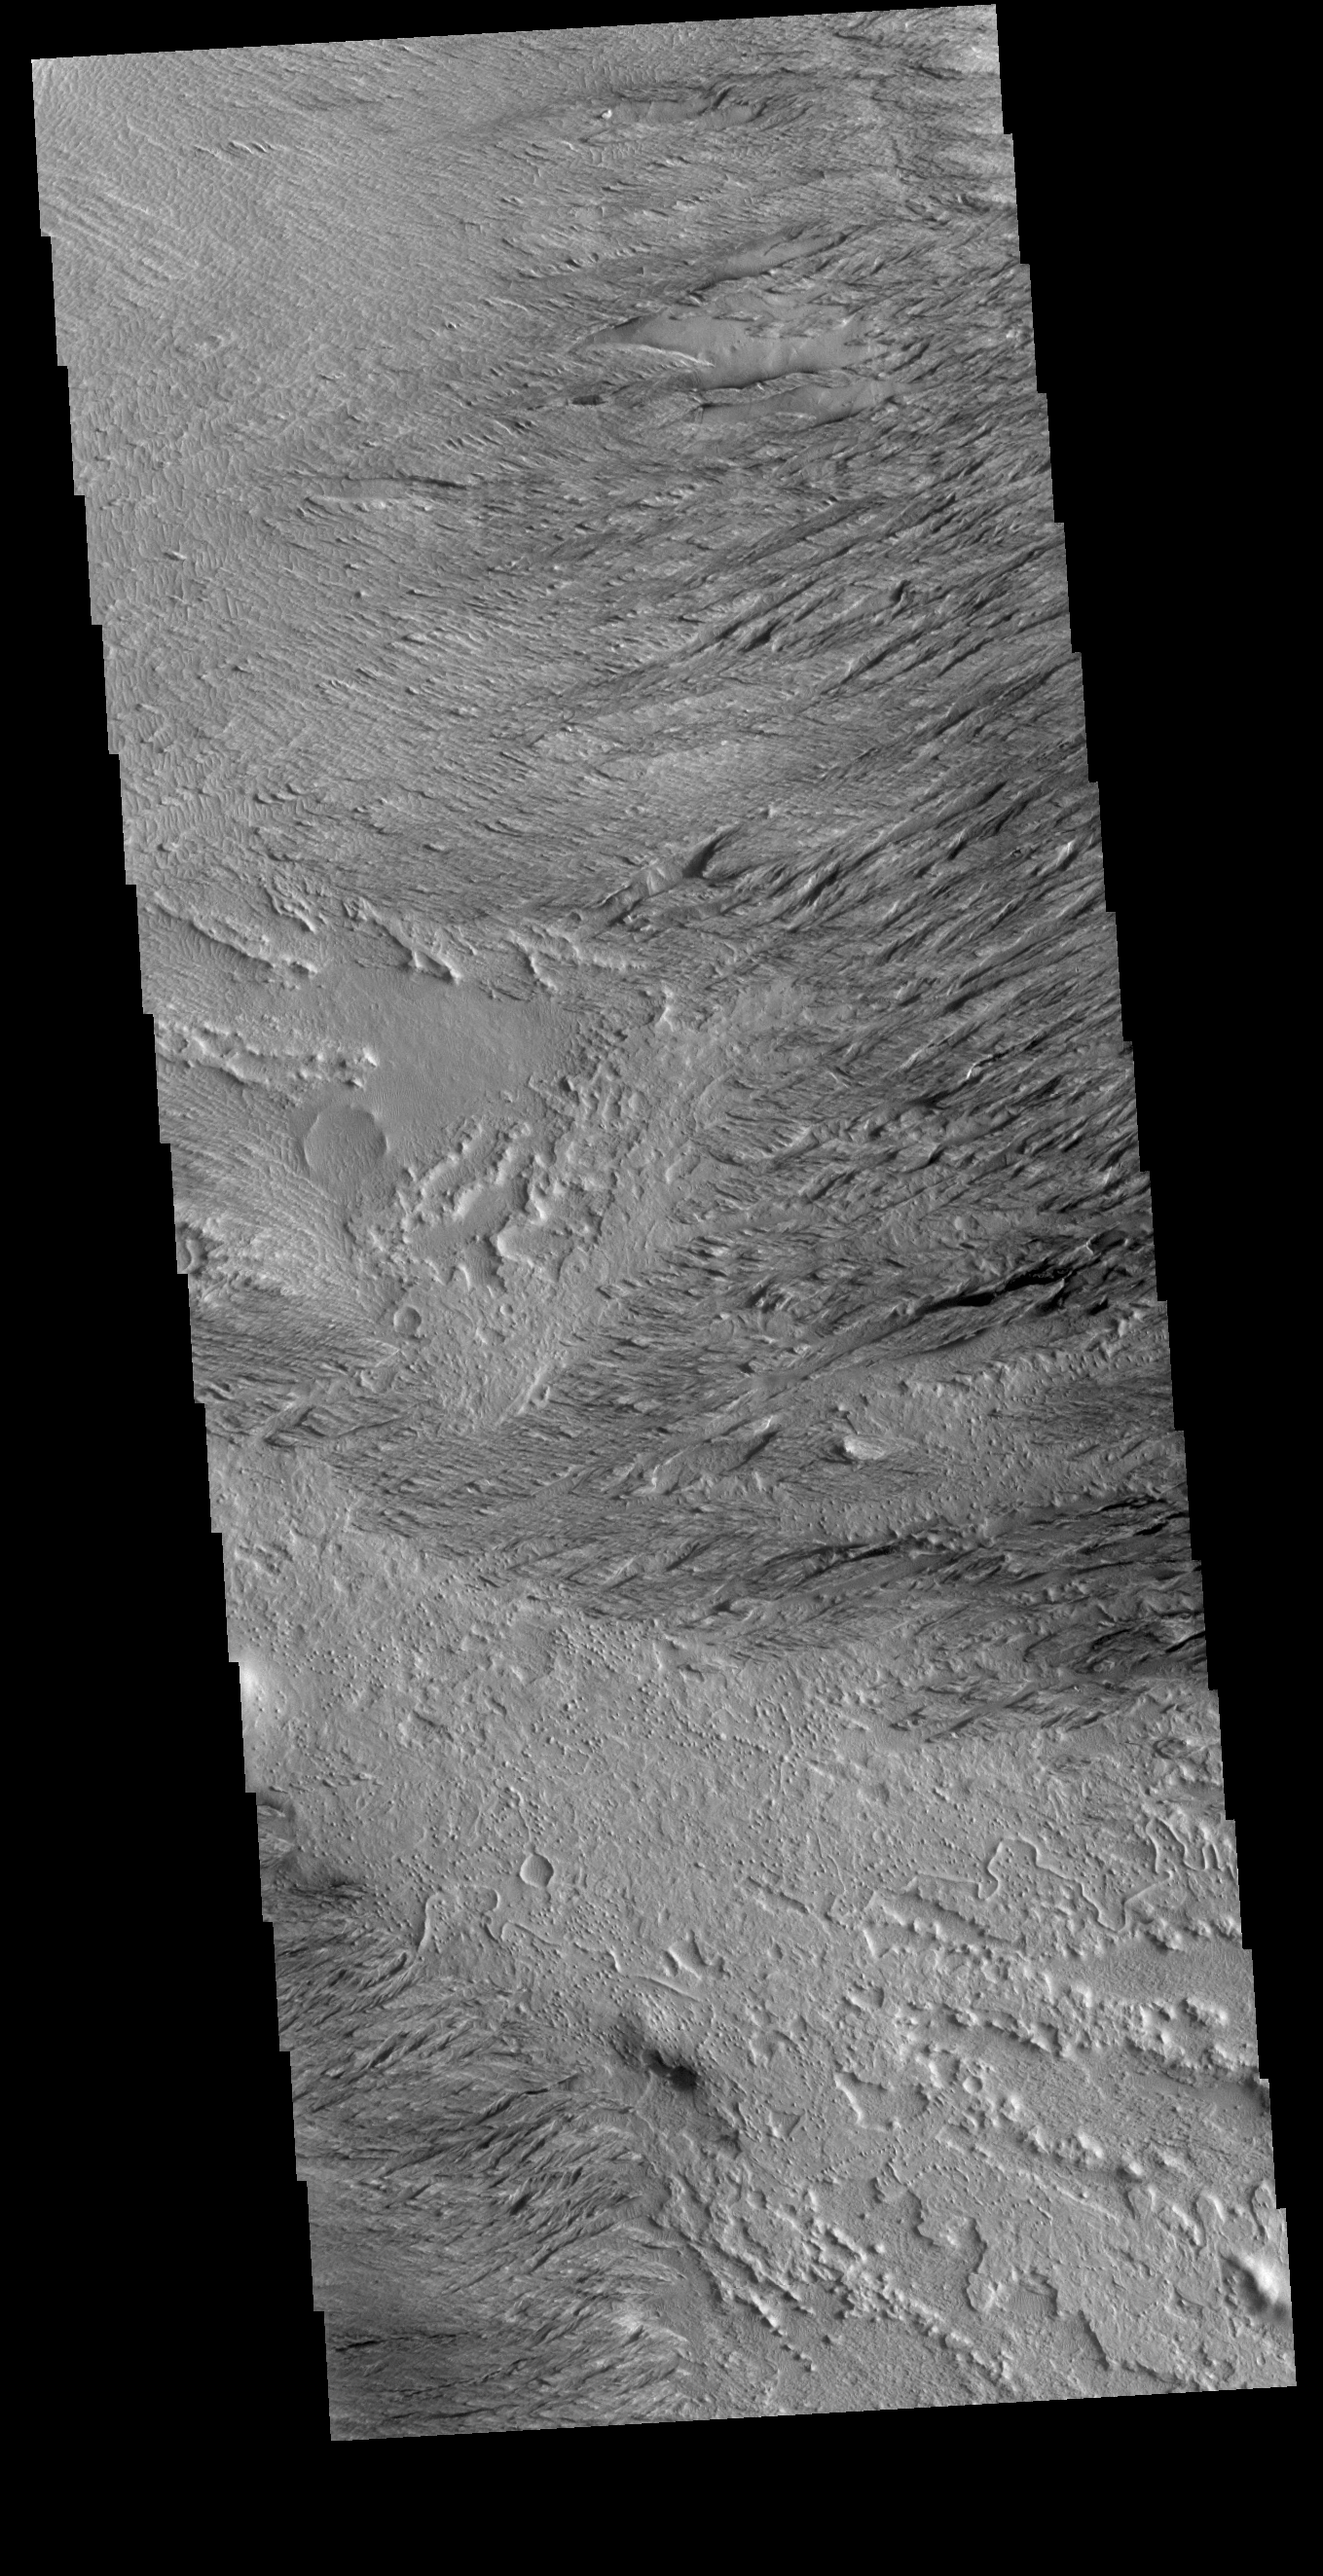

Wind Etching

This VIS image is located near Zephyria Planum. Winds of two different directions have excavated a poorly cemented surface into linear ridge features called yardangs. Examining the structure of the ridges, it appears that winds first blew from the upper left of the image. Then perhaps after a change in climate, winds blew toward the upper right, carving a new pattern on top of the older one. The ridges are not perpendicular, but intersect at a wider angle.

Credit: NASA/JPL-Caltech/ASU